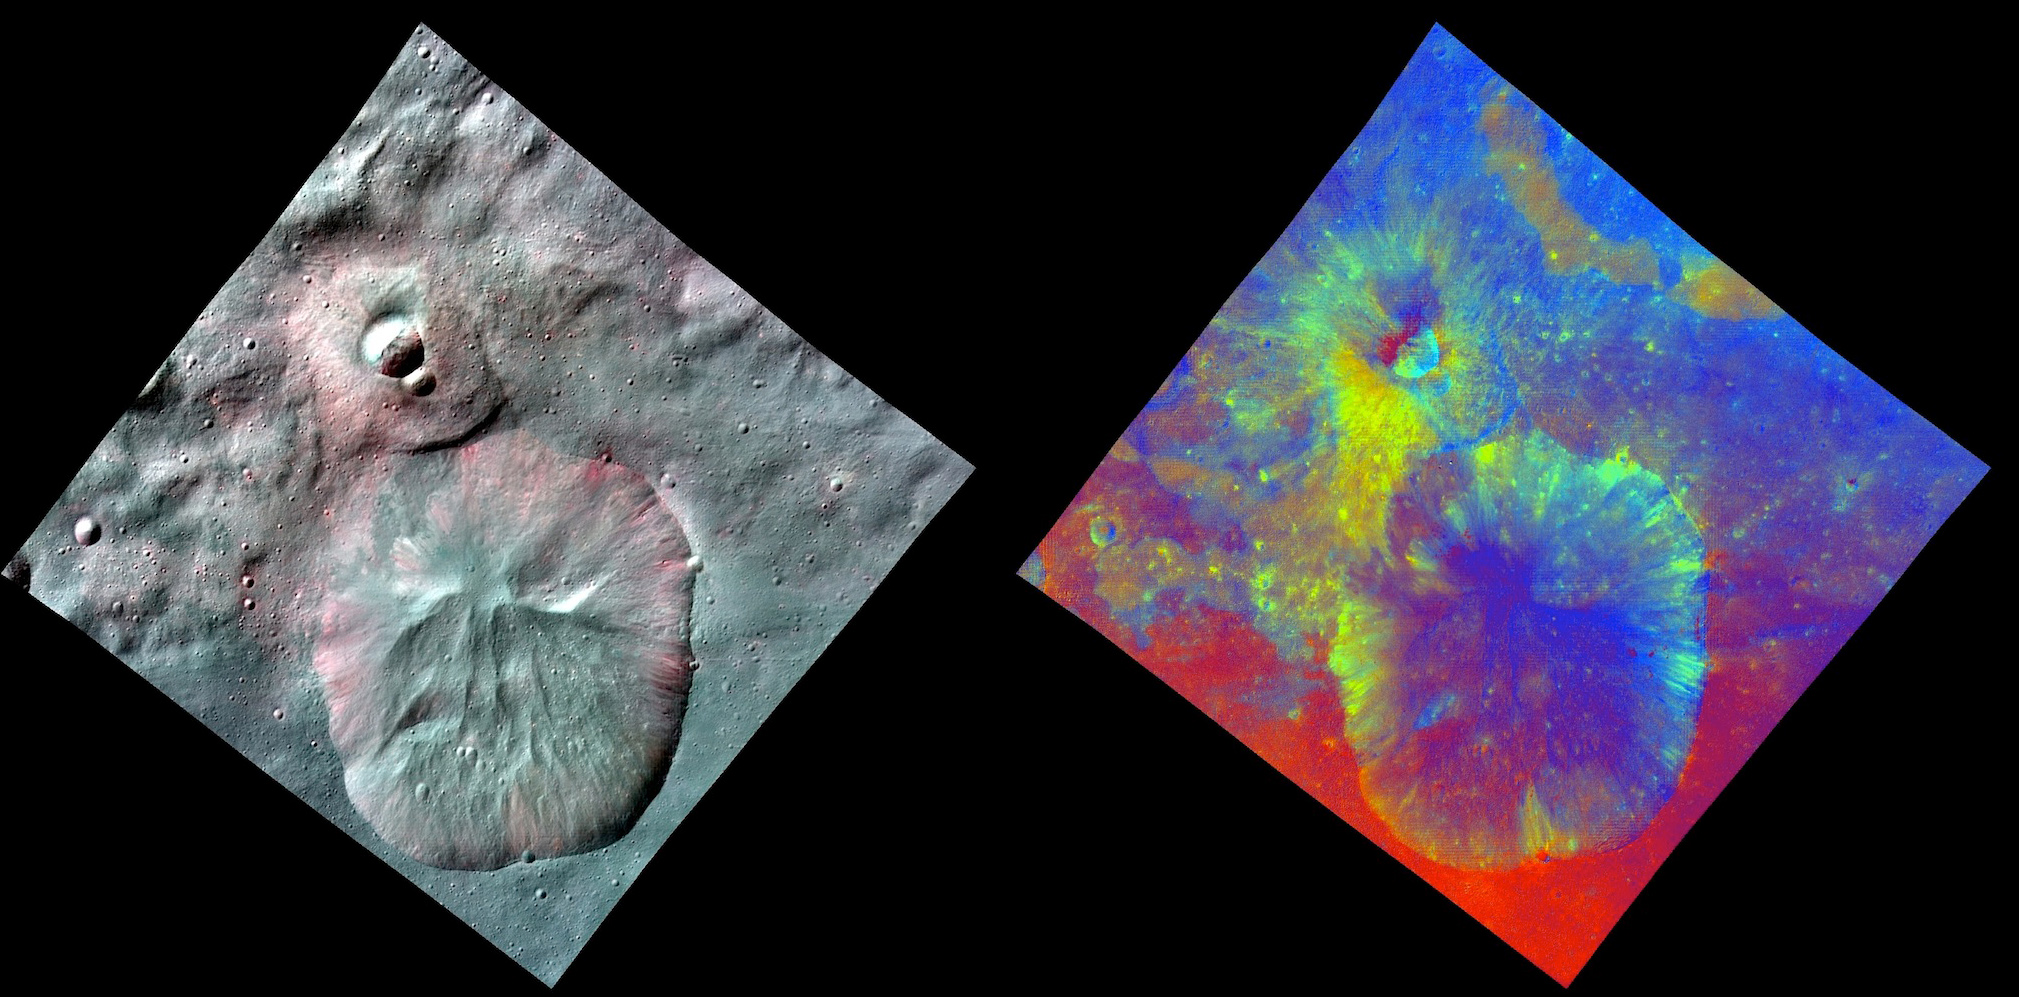

A Comparative View of Terrains on Vesta

This image combines two separate views of the giant asteroid Vesta obtained by NASA’s Dawn spacecraft. The images were taken by Dawn’s framing camera. The far-left image uses near-infrared filters where red is used to represent 750 nanometers, green represents 920 nanometers and blue represents 980 nanometers. The image on the right is an image with colors assigned by scientists, representing different rock or mineral types on Vesta. The data reveal a world of many varied, well-separated layers and ingredients. The reddish color suggests a steep visible spectral slope, and areas of fresh landslides in the inner walls of the crater show deeper green colors.

Dawn’s mission to Vesta and Ceres is managed by JPL for NASA’s Science Mission Directorate in Washington. JPL is a division of the California Institute of Technology in Pasadena. Dawn is a project of the directorate’s Discovery Program, managed by NASA’s Marshall Space Flight Center in Huntsville, Ala. UCLA is responsible for overall Dawn mission science. Orbital Sciences Corp. in Dulles, Va., designed and built the spacecraft. The German Aerospace Center, the Max Planck Institute for Solar System Research, the Italian Space Agency and the Italian National Astrophysical Institute are international partners on the mission team.

Credit: NASA/JPL-Caltech/UCLA/MPS/DLR/IDA